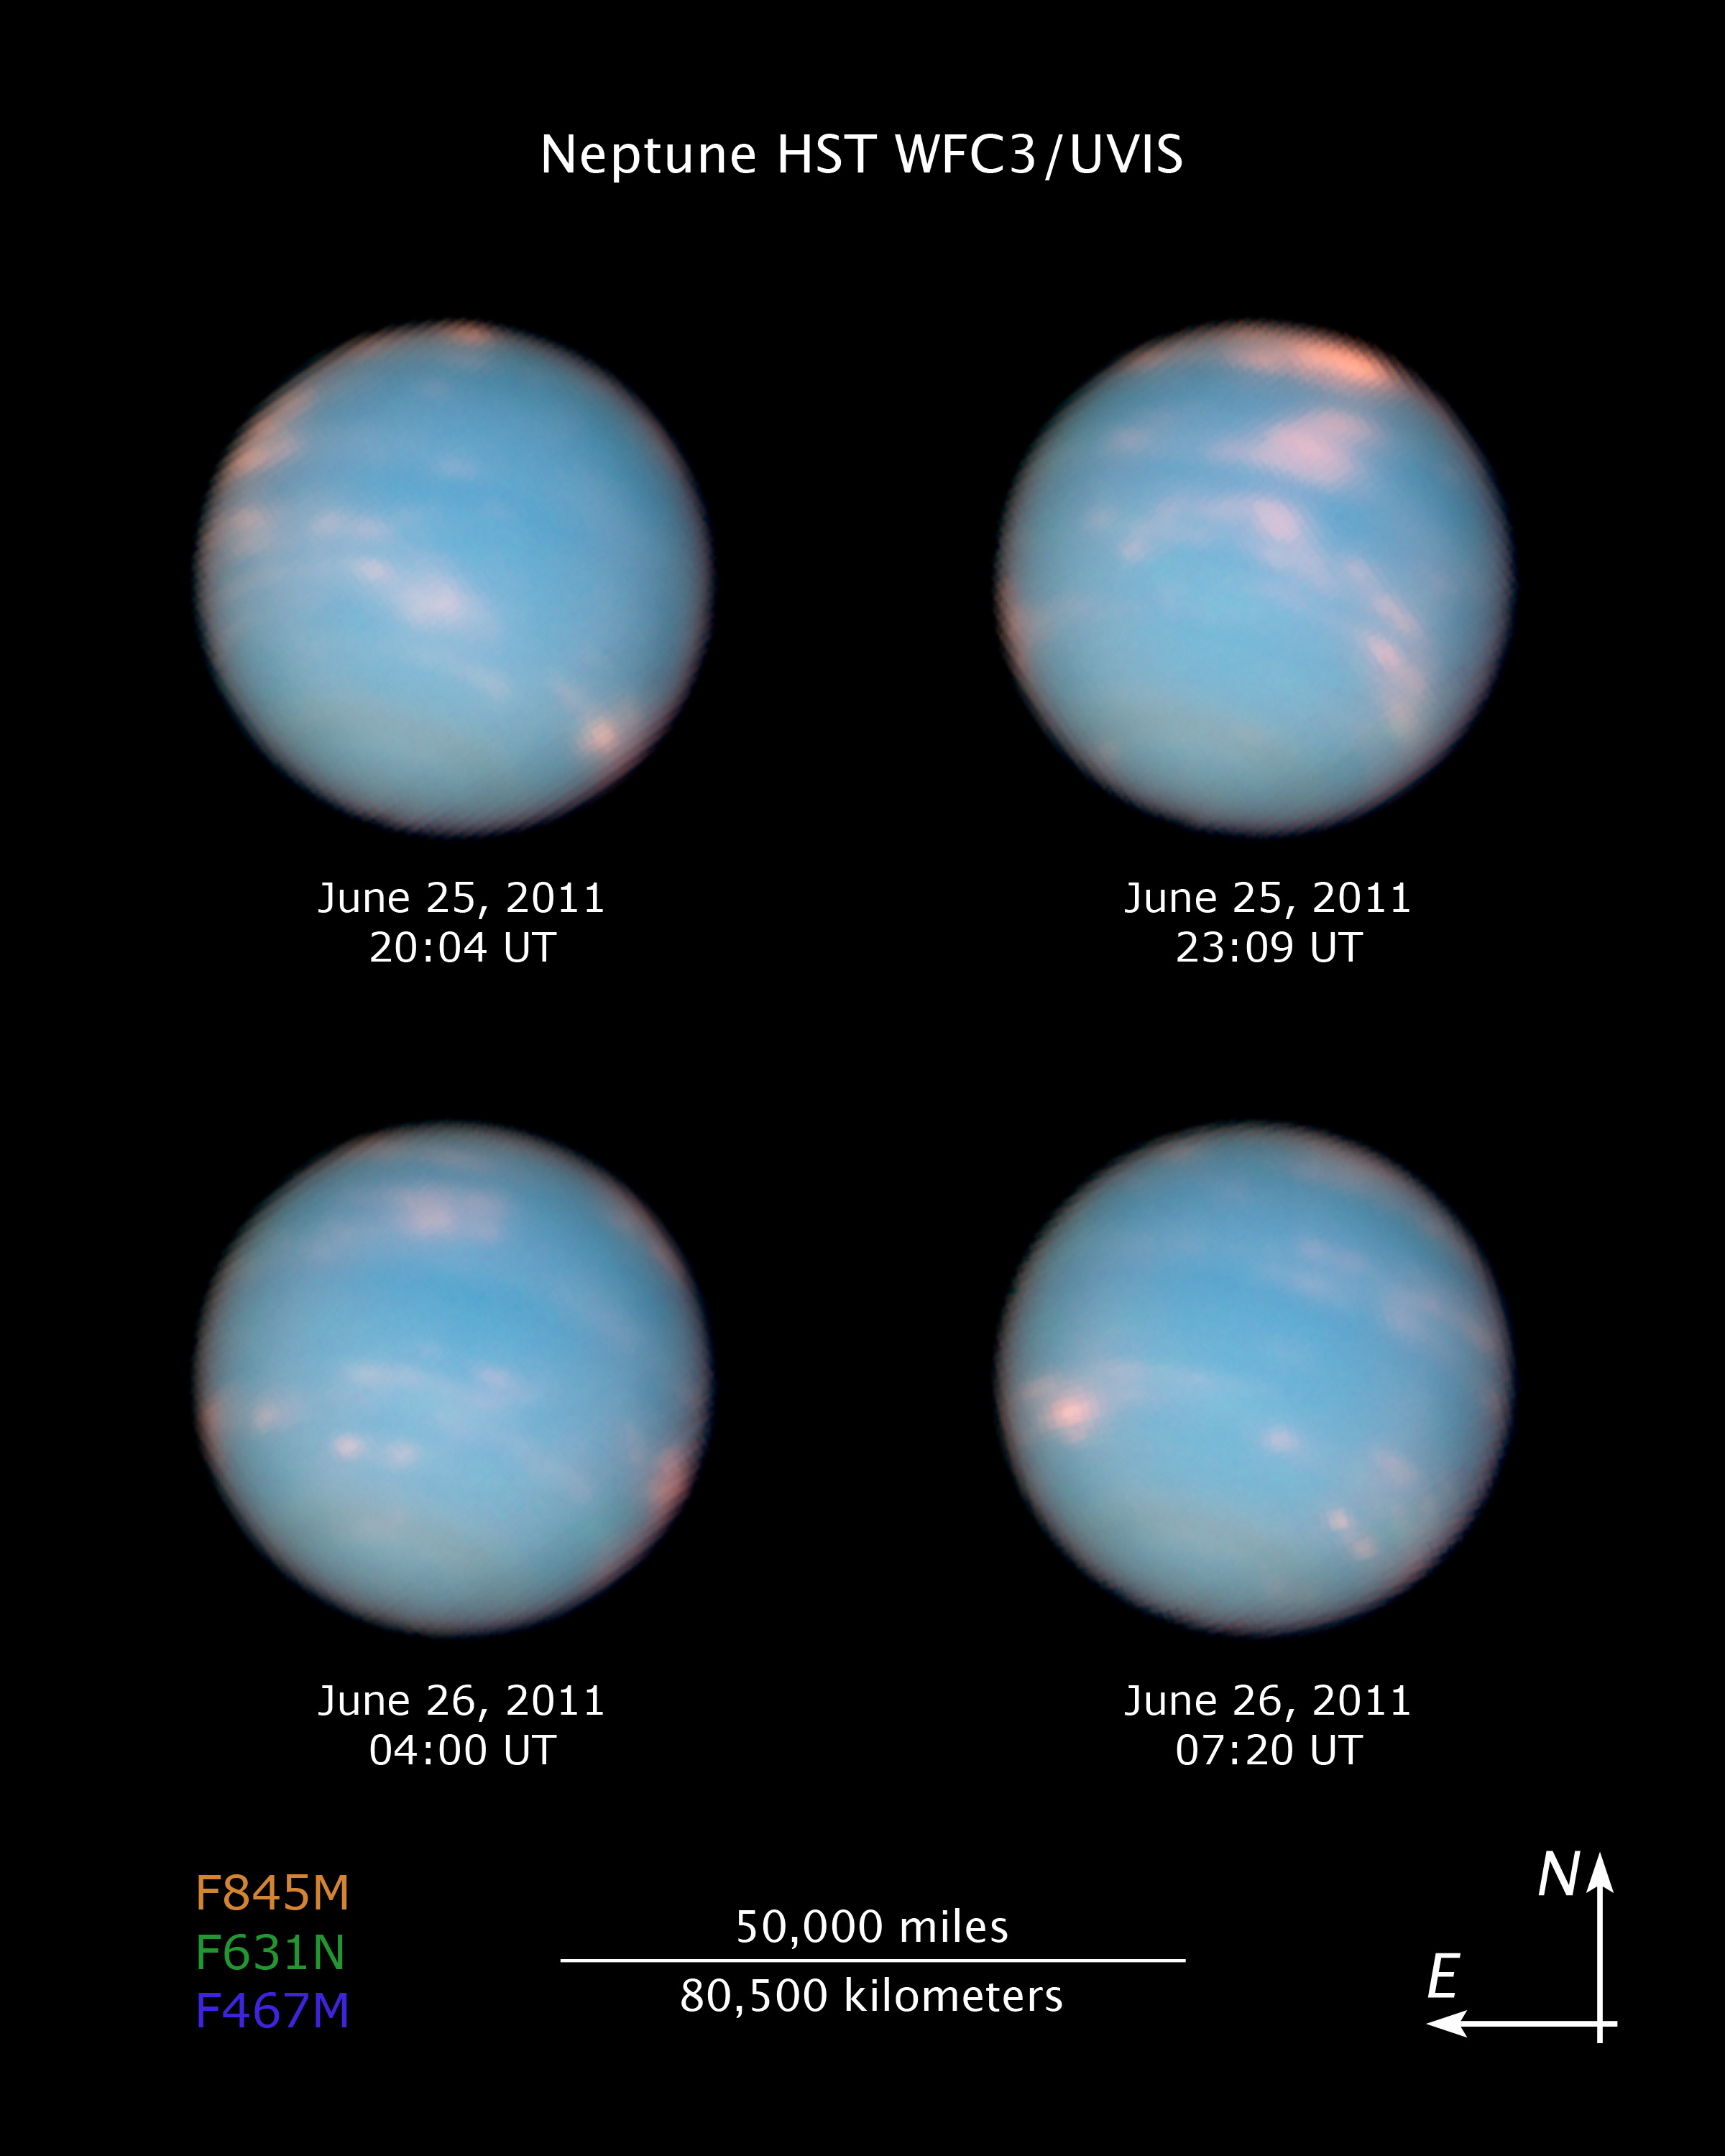

Compass and Scale Image of Neptune

Object Name: Neptune
Object Description: Planet
Instrument: HST/WFC3/UVIS
Filters: F467N (46nm), F631N (63nm), and F845M (84nm)
Exposure Time: 36 minutes

This image is a composite of many separate exposures made by the WFC3/UVIS instrument on the Hubble Space Telescope using three different filters. The color results from assigning different hues (colors) to each monochromatic image. In this case, the assigned colors are: Blue: F467N (46nm) Green: F631N (63nm) Red/orange: F845M (84nm)

Credit: NASA, ESA, and the Hubble Heritage Team (STScI/AURA); Illustration Credit: NASA, ESA, and Z. Levay (STScI)